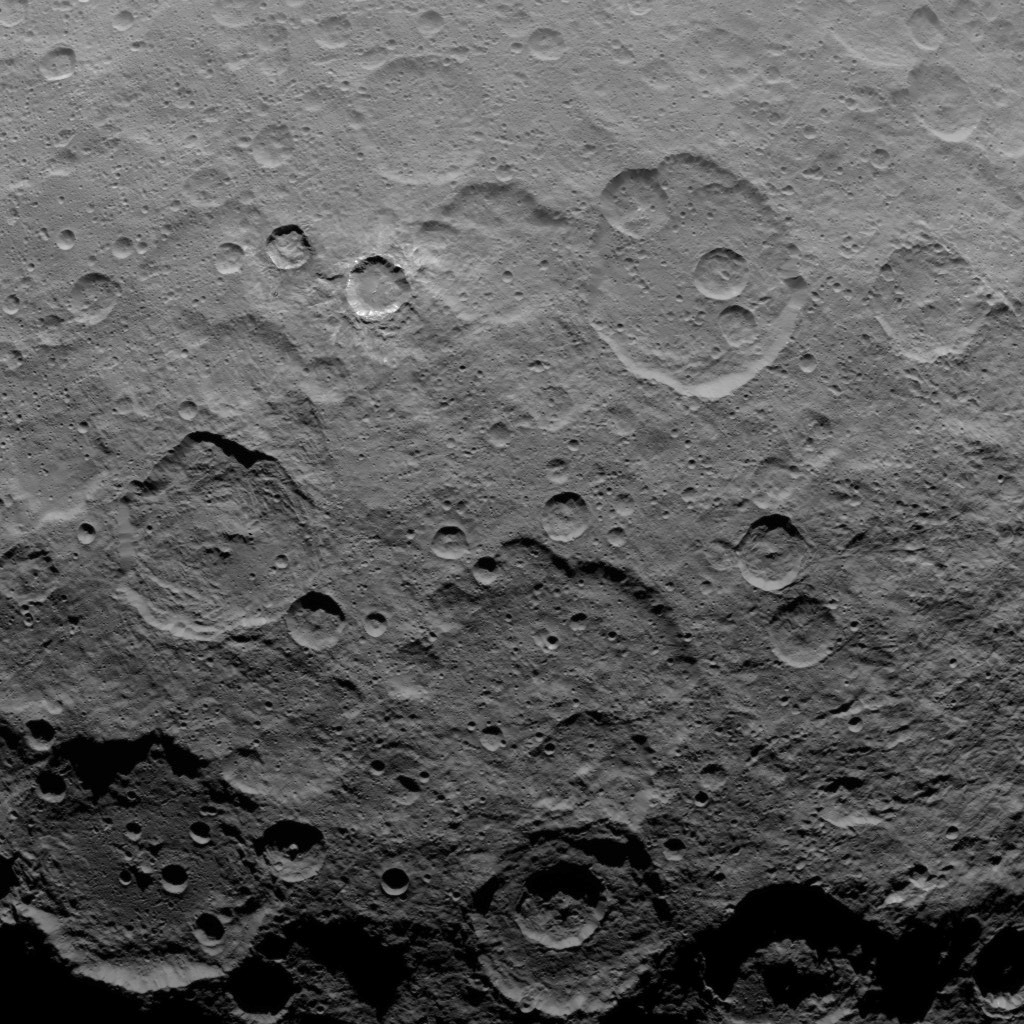

Dawn Survey Orbit Image 15

This image, taken by NASA’s Dawn spacecraft, shows dwarf planet Ceres from an altitude of 2,700 miles (4,400 kilometers). The image, with a resolution of 1,400 feet (410 meters) per pixel, was taken on June 10, 2015.

Dawn’s mission is managed by JPL for NASA’s Science Mission Directorate in Washington. Dawn is a project of the directorate’s Discovery Program, managed by NASA’s Marshall Space Flight Center in Huntsville, Alabama. UCLA is responsible for overall Dawn mission science. Orbital ATK, Inc., in Dulles, Virginia, designed and built the spacecraft. The German Aerospace Center, the Max Planck Institute for Solar System Research, the Italian Space Agency and the Italian National Astrophysical Institute are international partners on the mission team.

Credit: NASA/JPL-Caltech/UCLA/MPS/DLR/IDA